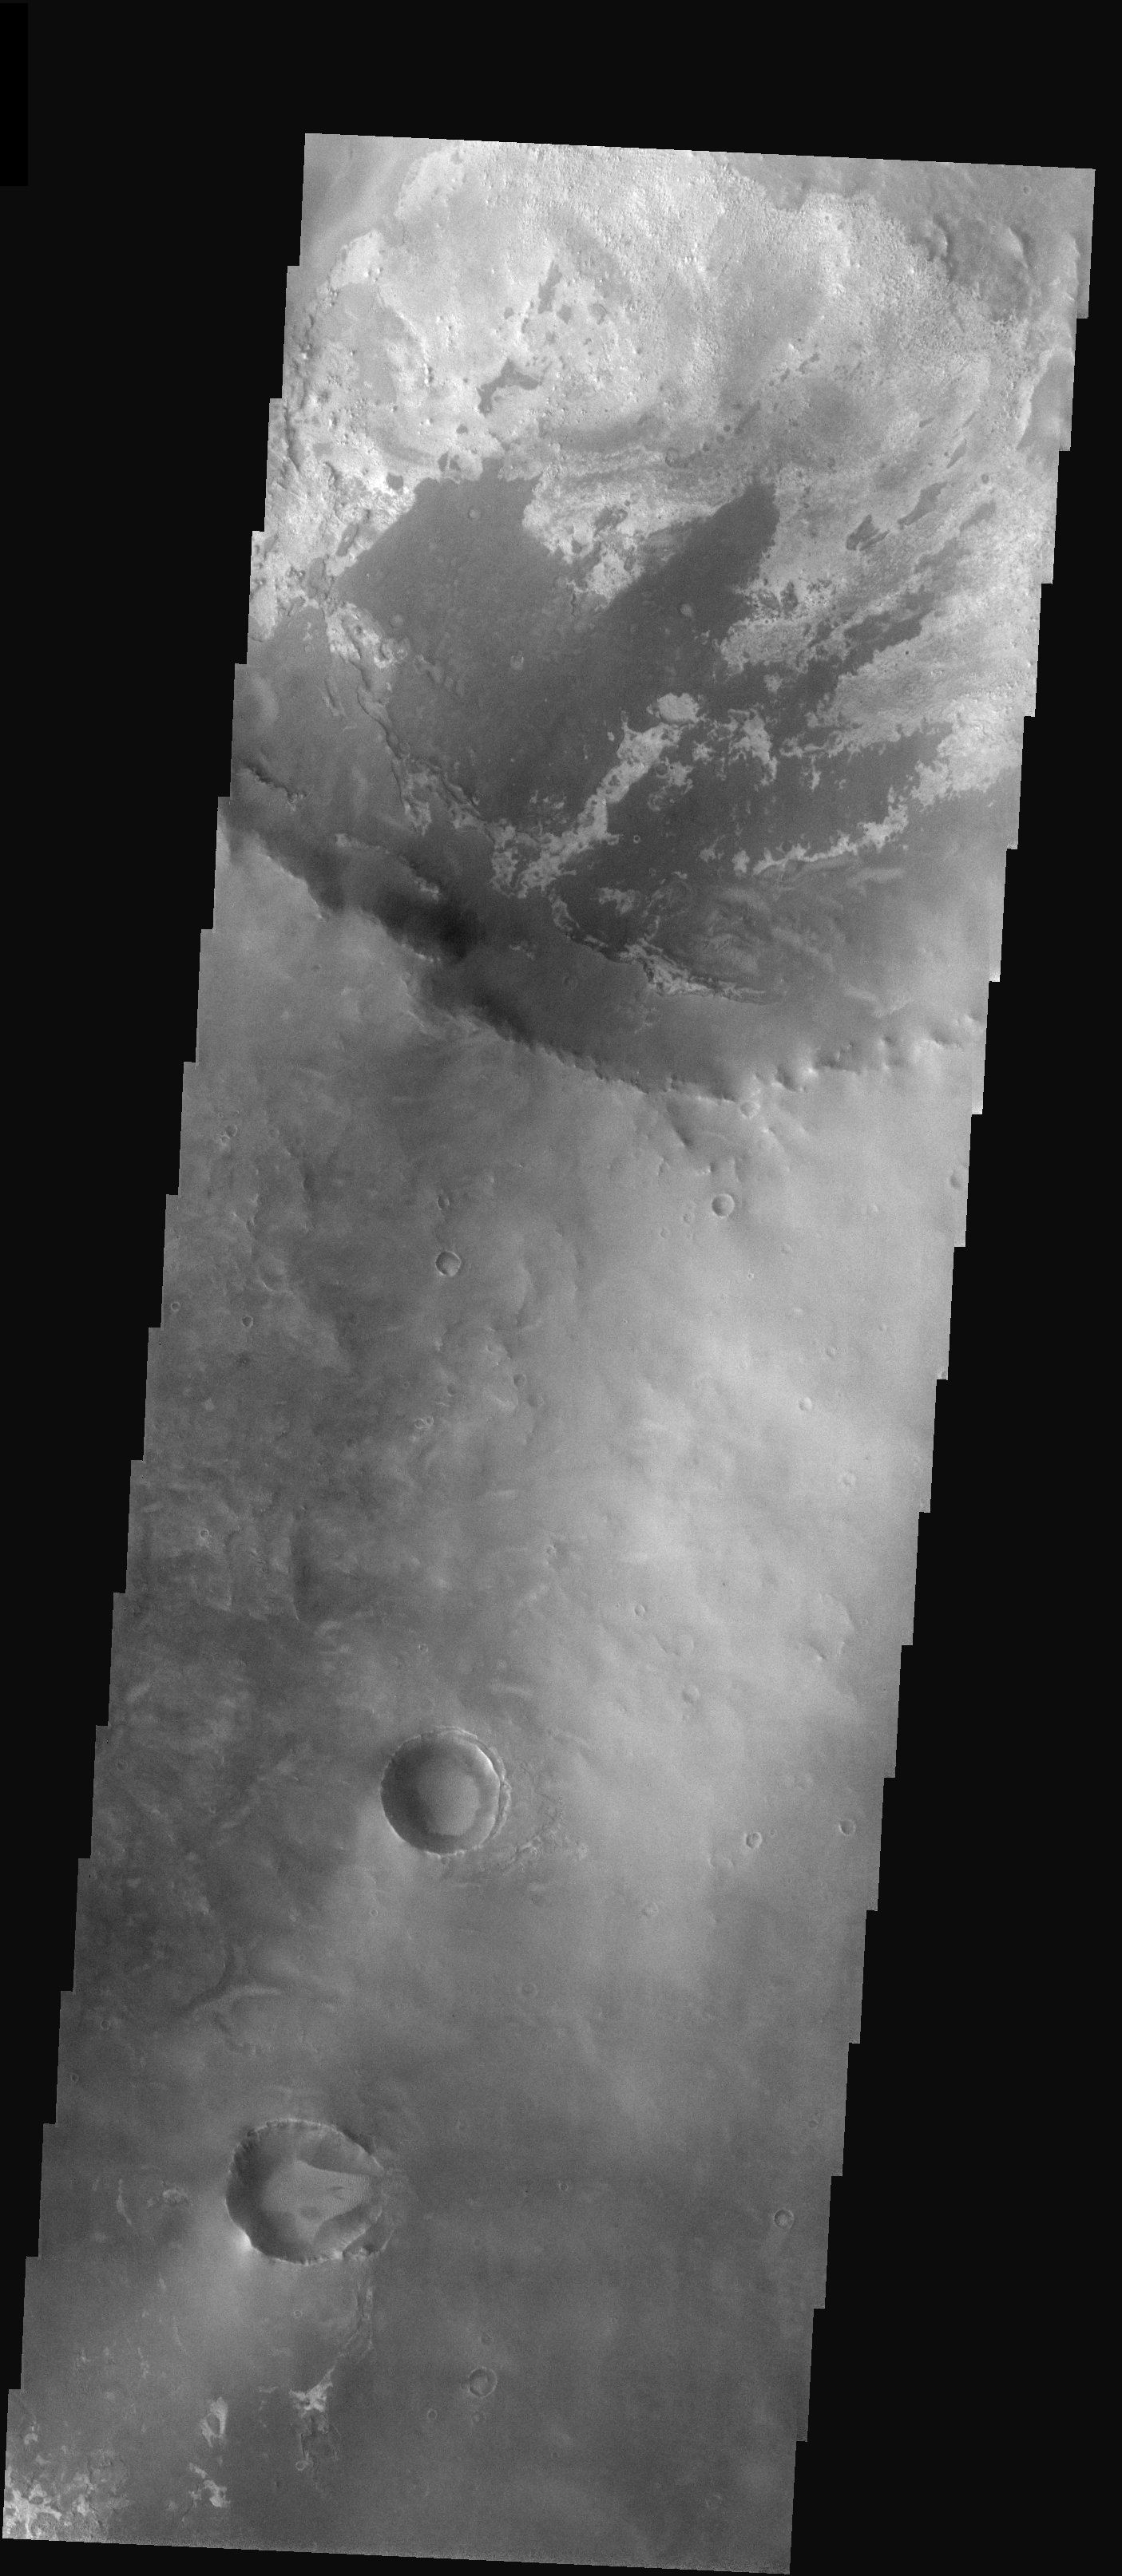

Layers in Meridiani Planum

Released 5 November 2003

Less than 100 km from an outlier of the hematite deposit, a 30 km-diameter crater displays layers of eroding material, none of which contains hematite. The layers are evident from their variation in brightness and texture. At least four are apparent, with the lowermost one occurring in the upper right of the frame and the uppermost one extending out of the crater onto the surrounding plain.

Image information: VIS instrument. Latitude 2.2, Longitude 1.6 East (358.4 West). 19 meter/pixel resolution.

Note: this THEMIS visual image has not been radiometrically nor geometrically calibrated for this preliminary release. An empirical correction has been performed to remove instrumental effects. A linear shift has been applied in the cross-track and down-track direction to approximate spacecraft and planetary motion. Fully calibrated and geometrically projected images will be released through the Planetary Data System in accordance with Project policies at a later time.

NASA’s Jet Propulsion Laboratory manages the 2001 Mars Odyssey mission for NASA’s Office of Space Science, Washington, D.C. The Thermal Emission Imaging System (THEMIS) was developed by Arizona State University, Tempe, in collaboration with Raytheon Santa Barbara Remote Sensing. The THEMIS investigation is led by Dr. Philip Christensen at Arizona State University. Lockheed Martin Astronautics, Denver, is the prime contractor for the Odyssey project, and developed and built the orbiter. Mission operations are conducted jointly from Lockheed Martin and from JPL, a division of the California Institute of Technology in Pasadena.

Credit: NASA/JPL/Arizona State University